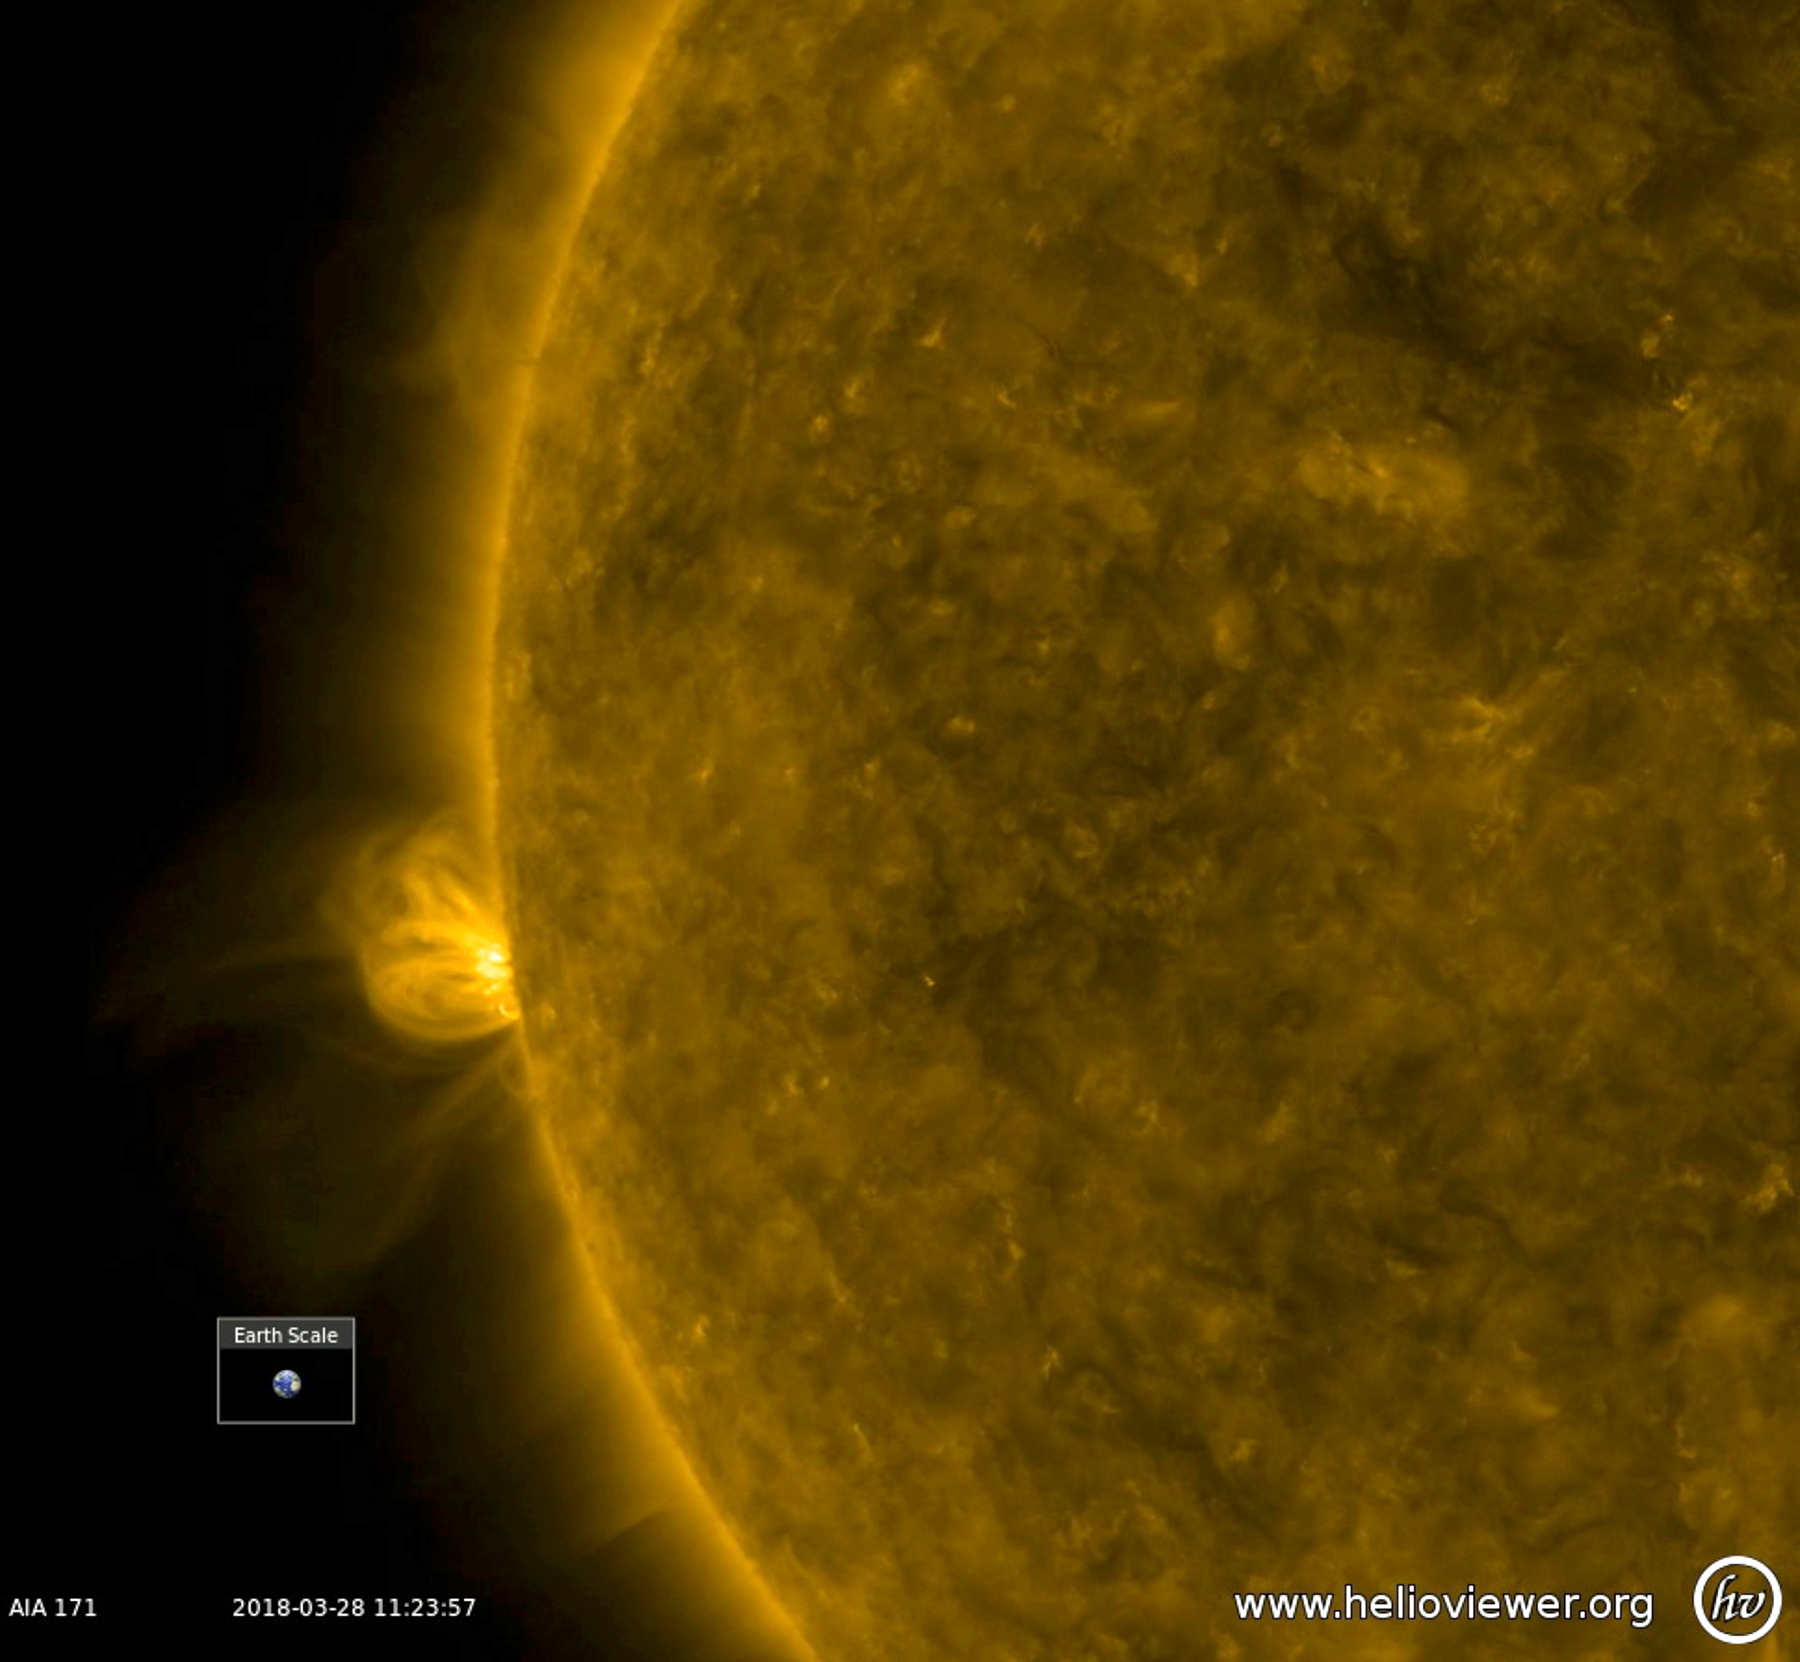

Wavelength Comparisons

With no active regions currently on the face of the sun, a bristling active region has begun to rotate into view (Mar. 27-28, 2018). In this extreme ultraviolet view, the active region has numerous arches of bright, magnetic field lines blossoming out and towering above it. Whether this region will produce solar storms remains to be seen, but at least there is some new activity to observe. The video was produced with Helioviewer software.

Movies
PIA22411_Coming_round_171_big.mp4
PIA22411_Coming_round_171_sm.mp4

SDO is managed by NASA’s Goddard Space Flight Center, Greenbelt, Maryland, for NASA’s Science Mission Directorate, Washington. Its Atmosphere Imaging Assembly was built by the Lockheed Martin Solar Astrophysics Laboratory (LMSAL), Palo Alto, California.

Credit: NASA/GSFC/Solar Dynamics Observatory